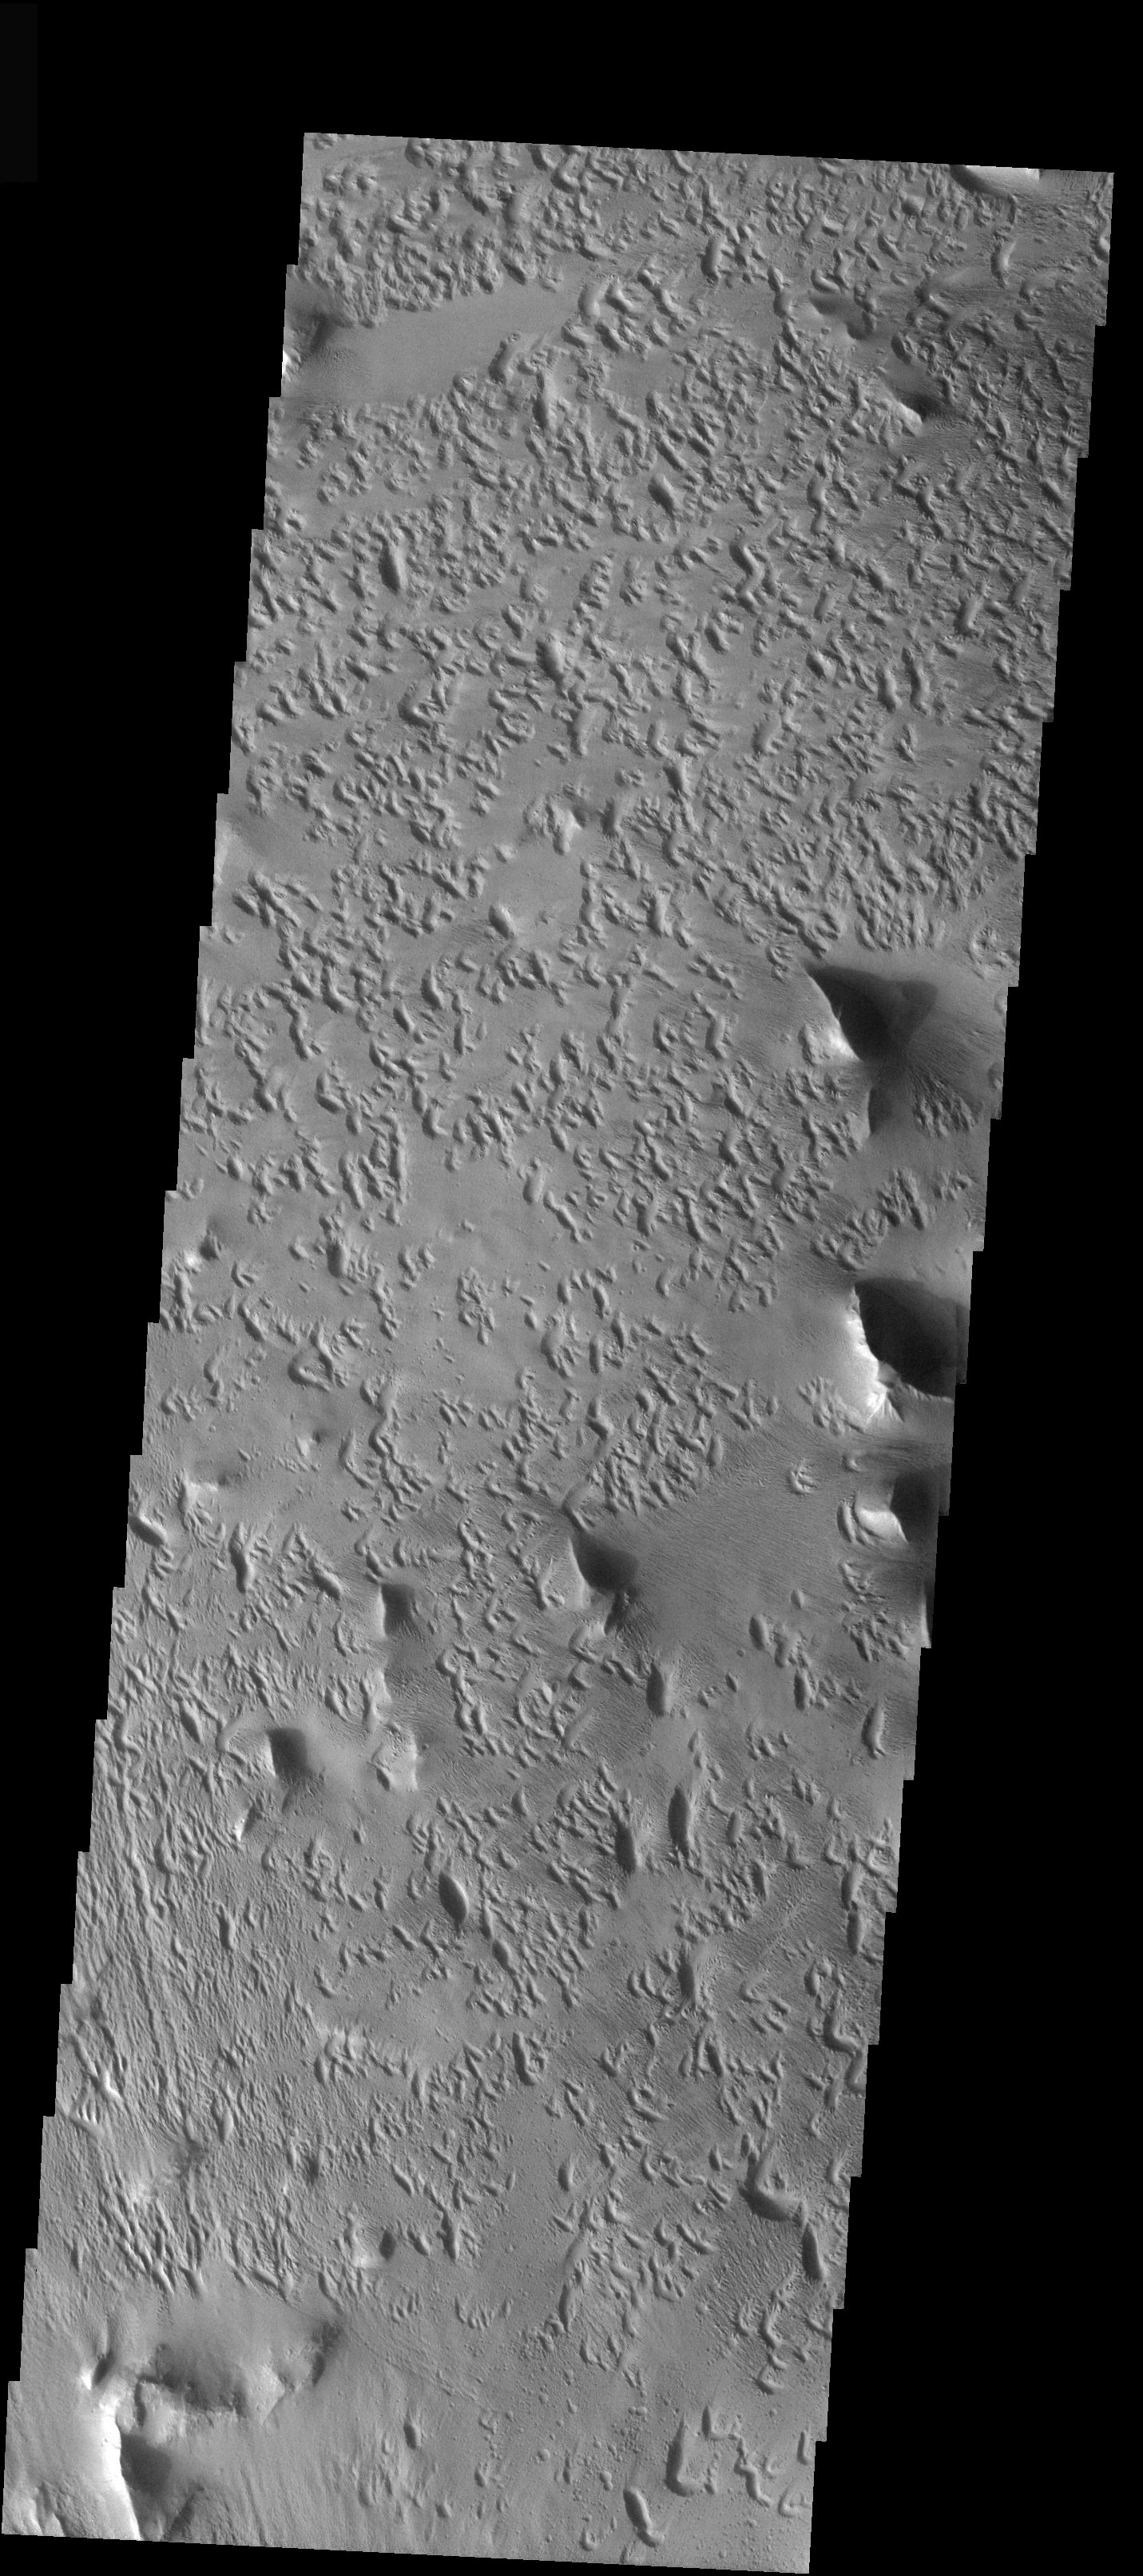

Strange Erosional Features

Released 19 December 2003

The strange erosional pattern seen in this THEMIS visible image differs greatly from the surrounding terrain of Lycus Sulchi (see context image). The crescent-shaped erosional pits trend in the southwest-northeast direction, indicating a dominant wind direction from the southwest. Why these pits eroded in the shapes that they did, however, is a mystery.

Image information: VIS instrument. Latitude 18.6, Longitude 214.6 East (145.4 West). 19 meter/pixel resolution.

Note: this THEMIS visual image has not been radiometrically nor geometrically calibrated for this preliminary release. An empirical correction has been performed to remove instrumental effects. A linear shift has been applied in the cross-track and down-track direction to approximate spacecraft and planetary motion. Fully calibrated and geometrically projected images will be released through the Planetary Data System in accordance with Project policies at a later time.

NASA’s Jet Propulsion Laboratory manages the 2001 Mars Odyssey mission for NASA’s Office of Space Science, Washington, D.C. The Thermal Emission Imaging System (THEMIS) was developed by Arizona State University, Tempe, in collaboration with Raytheon Santa Barbara Remote Sensing. The THEMIS investigation is led by Dr. Philip Christensen at Arizona State University. Lockheed Martin Astronautics, Denver, is the prime contractor for the Odyssey project, and developed and built the orbiter. Mission operations are conducted jointly from Lockheed Martin and from JPL, a division of the California Institute of Technology in Pasadena.

Credit: NASA/JPL/ASU